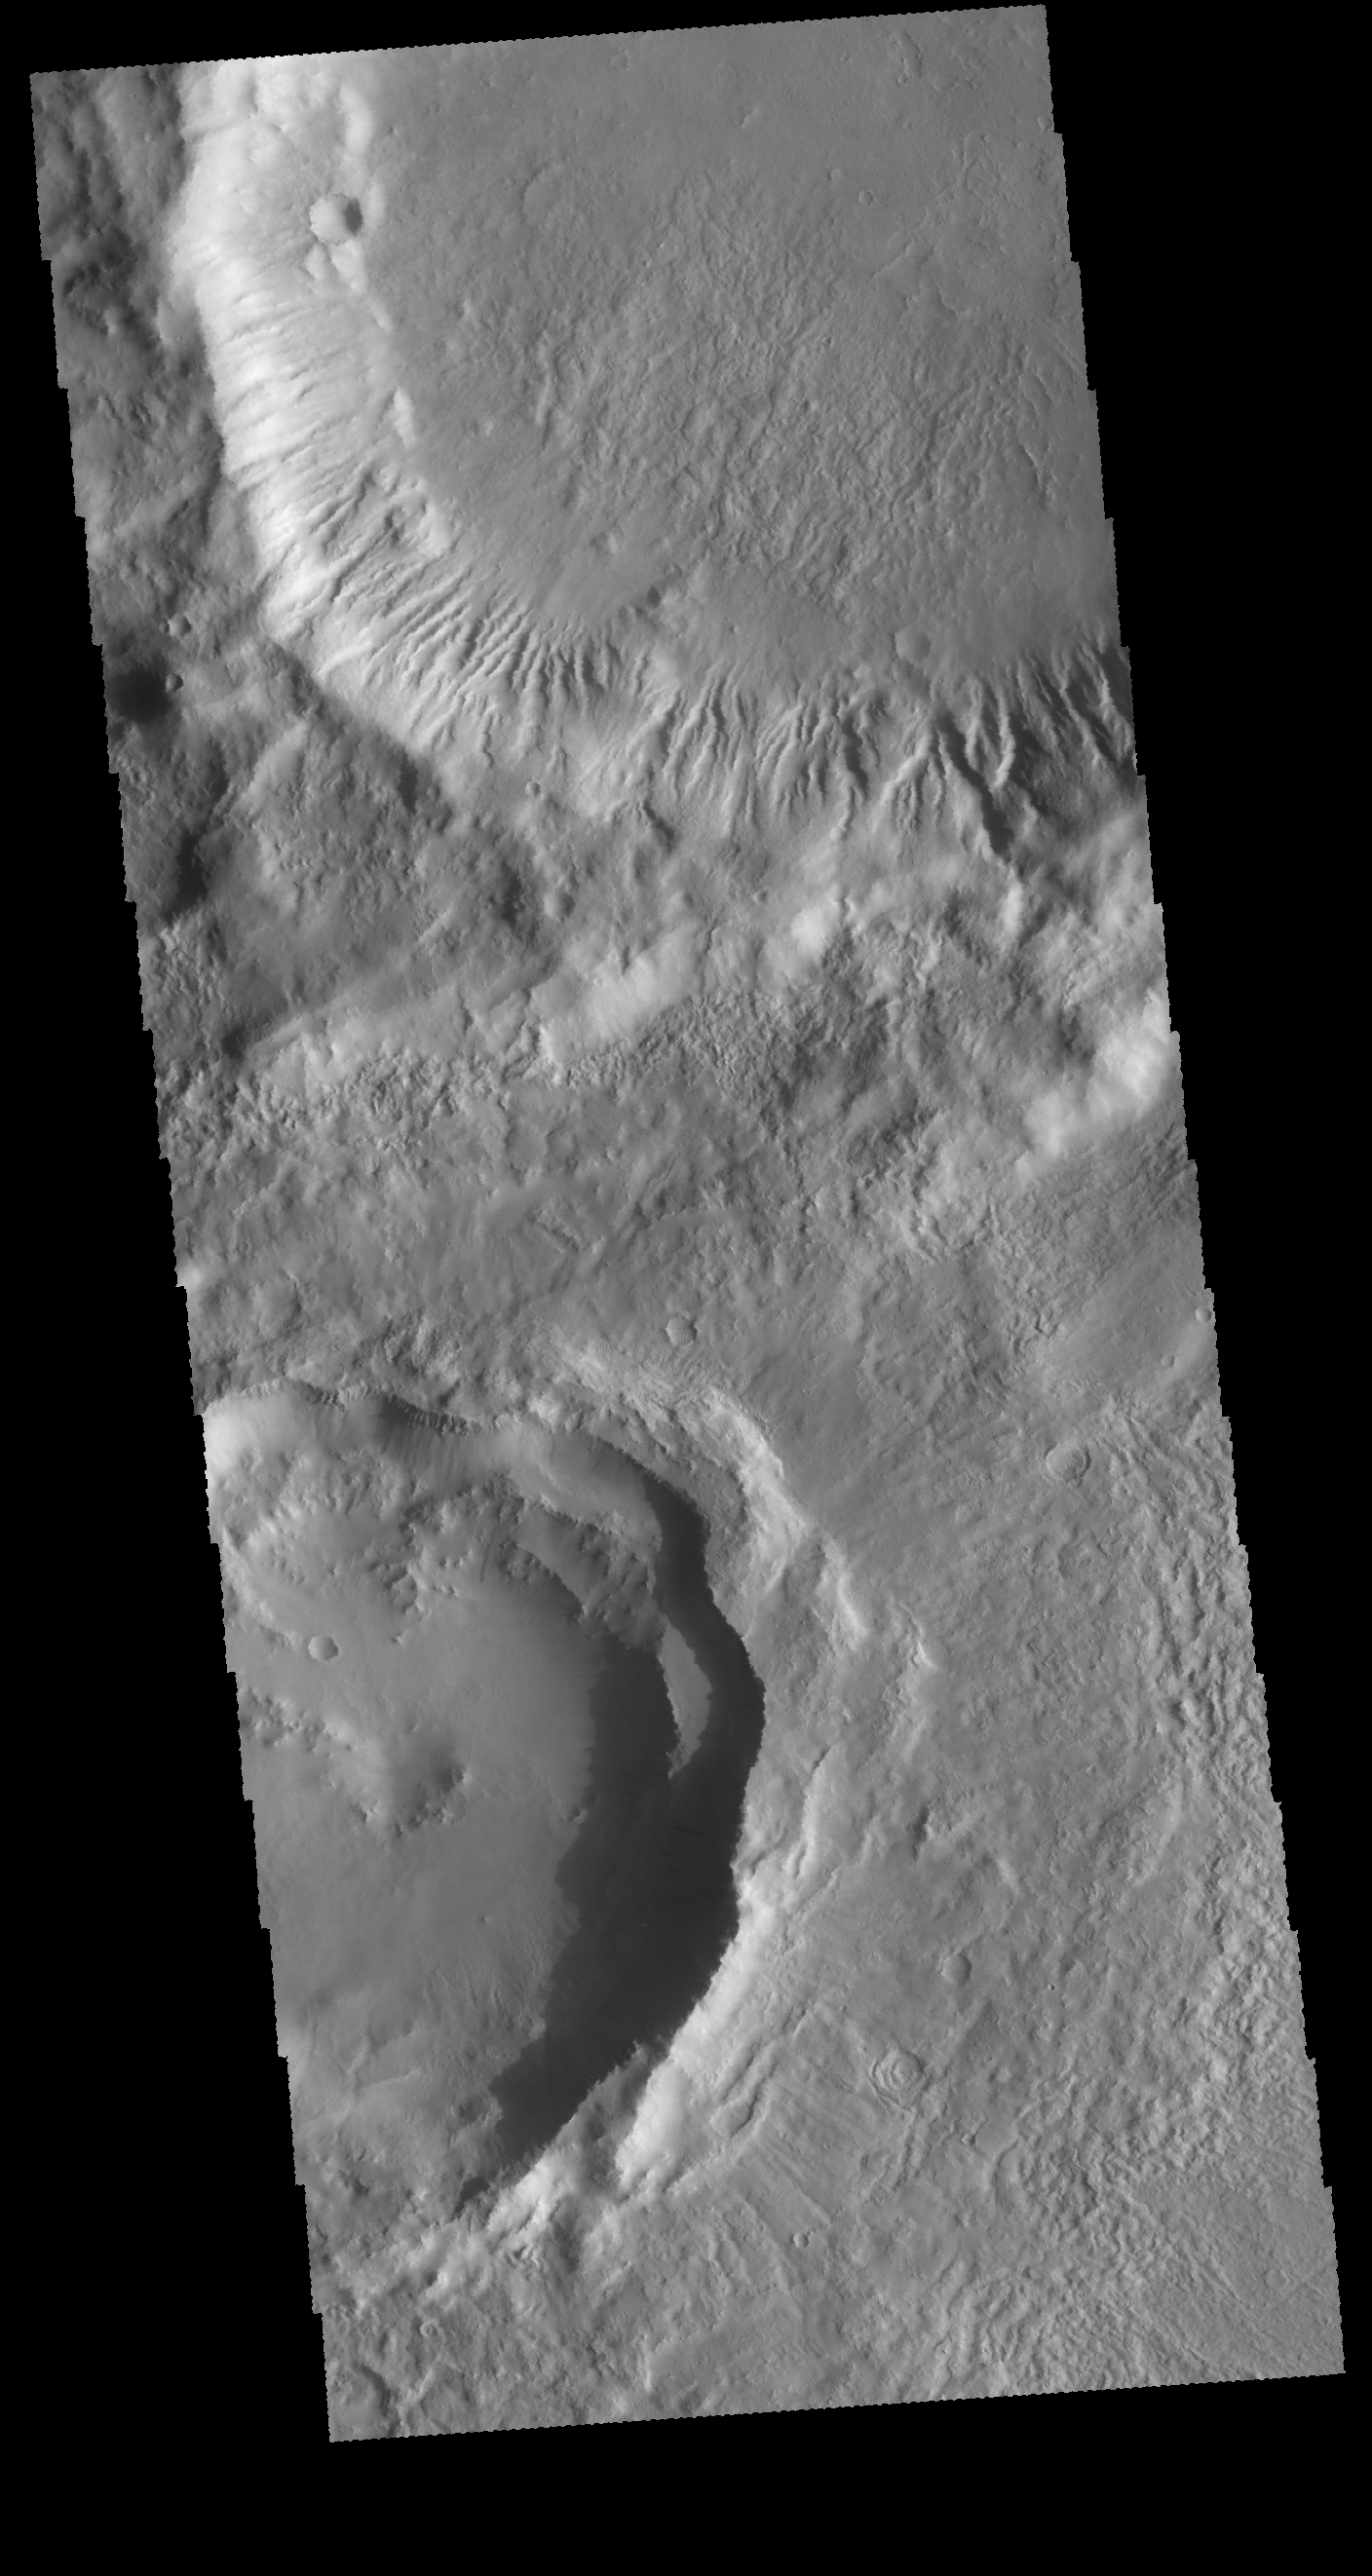

Gullies

Today’s VIS image shows parts of two craters located at the southern end of Tempe Fossae. There are numerous gullies dissecting the inner rim of the crater at the top of the image. Gullies are not seen in the bottom crater. In addition the crater at the top has been filled to a uniform level with material and the rim has been eroded. These features are not seen in the bottom crater, indicating that the bottom crater is relatively younger than the top crater.

Credit: NASA/JPL-Caltech/ASU